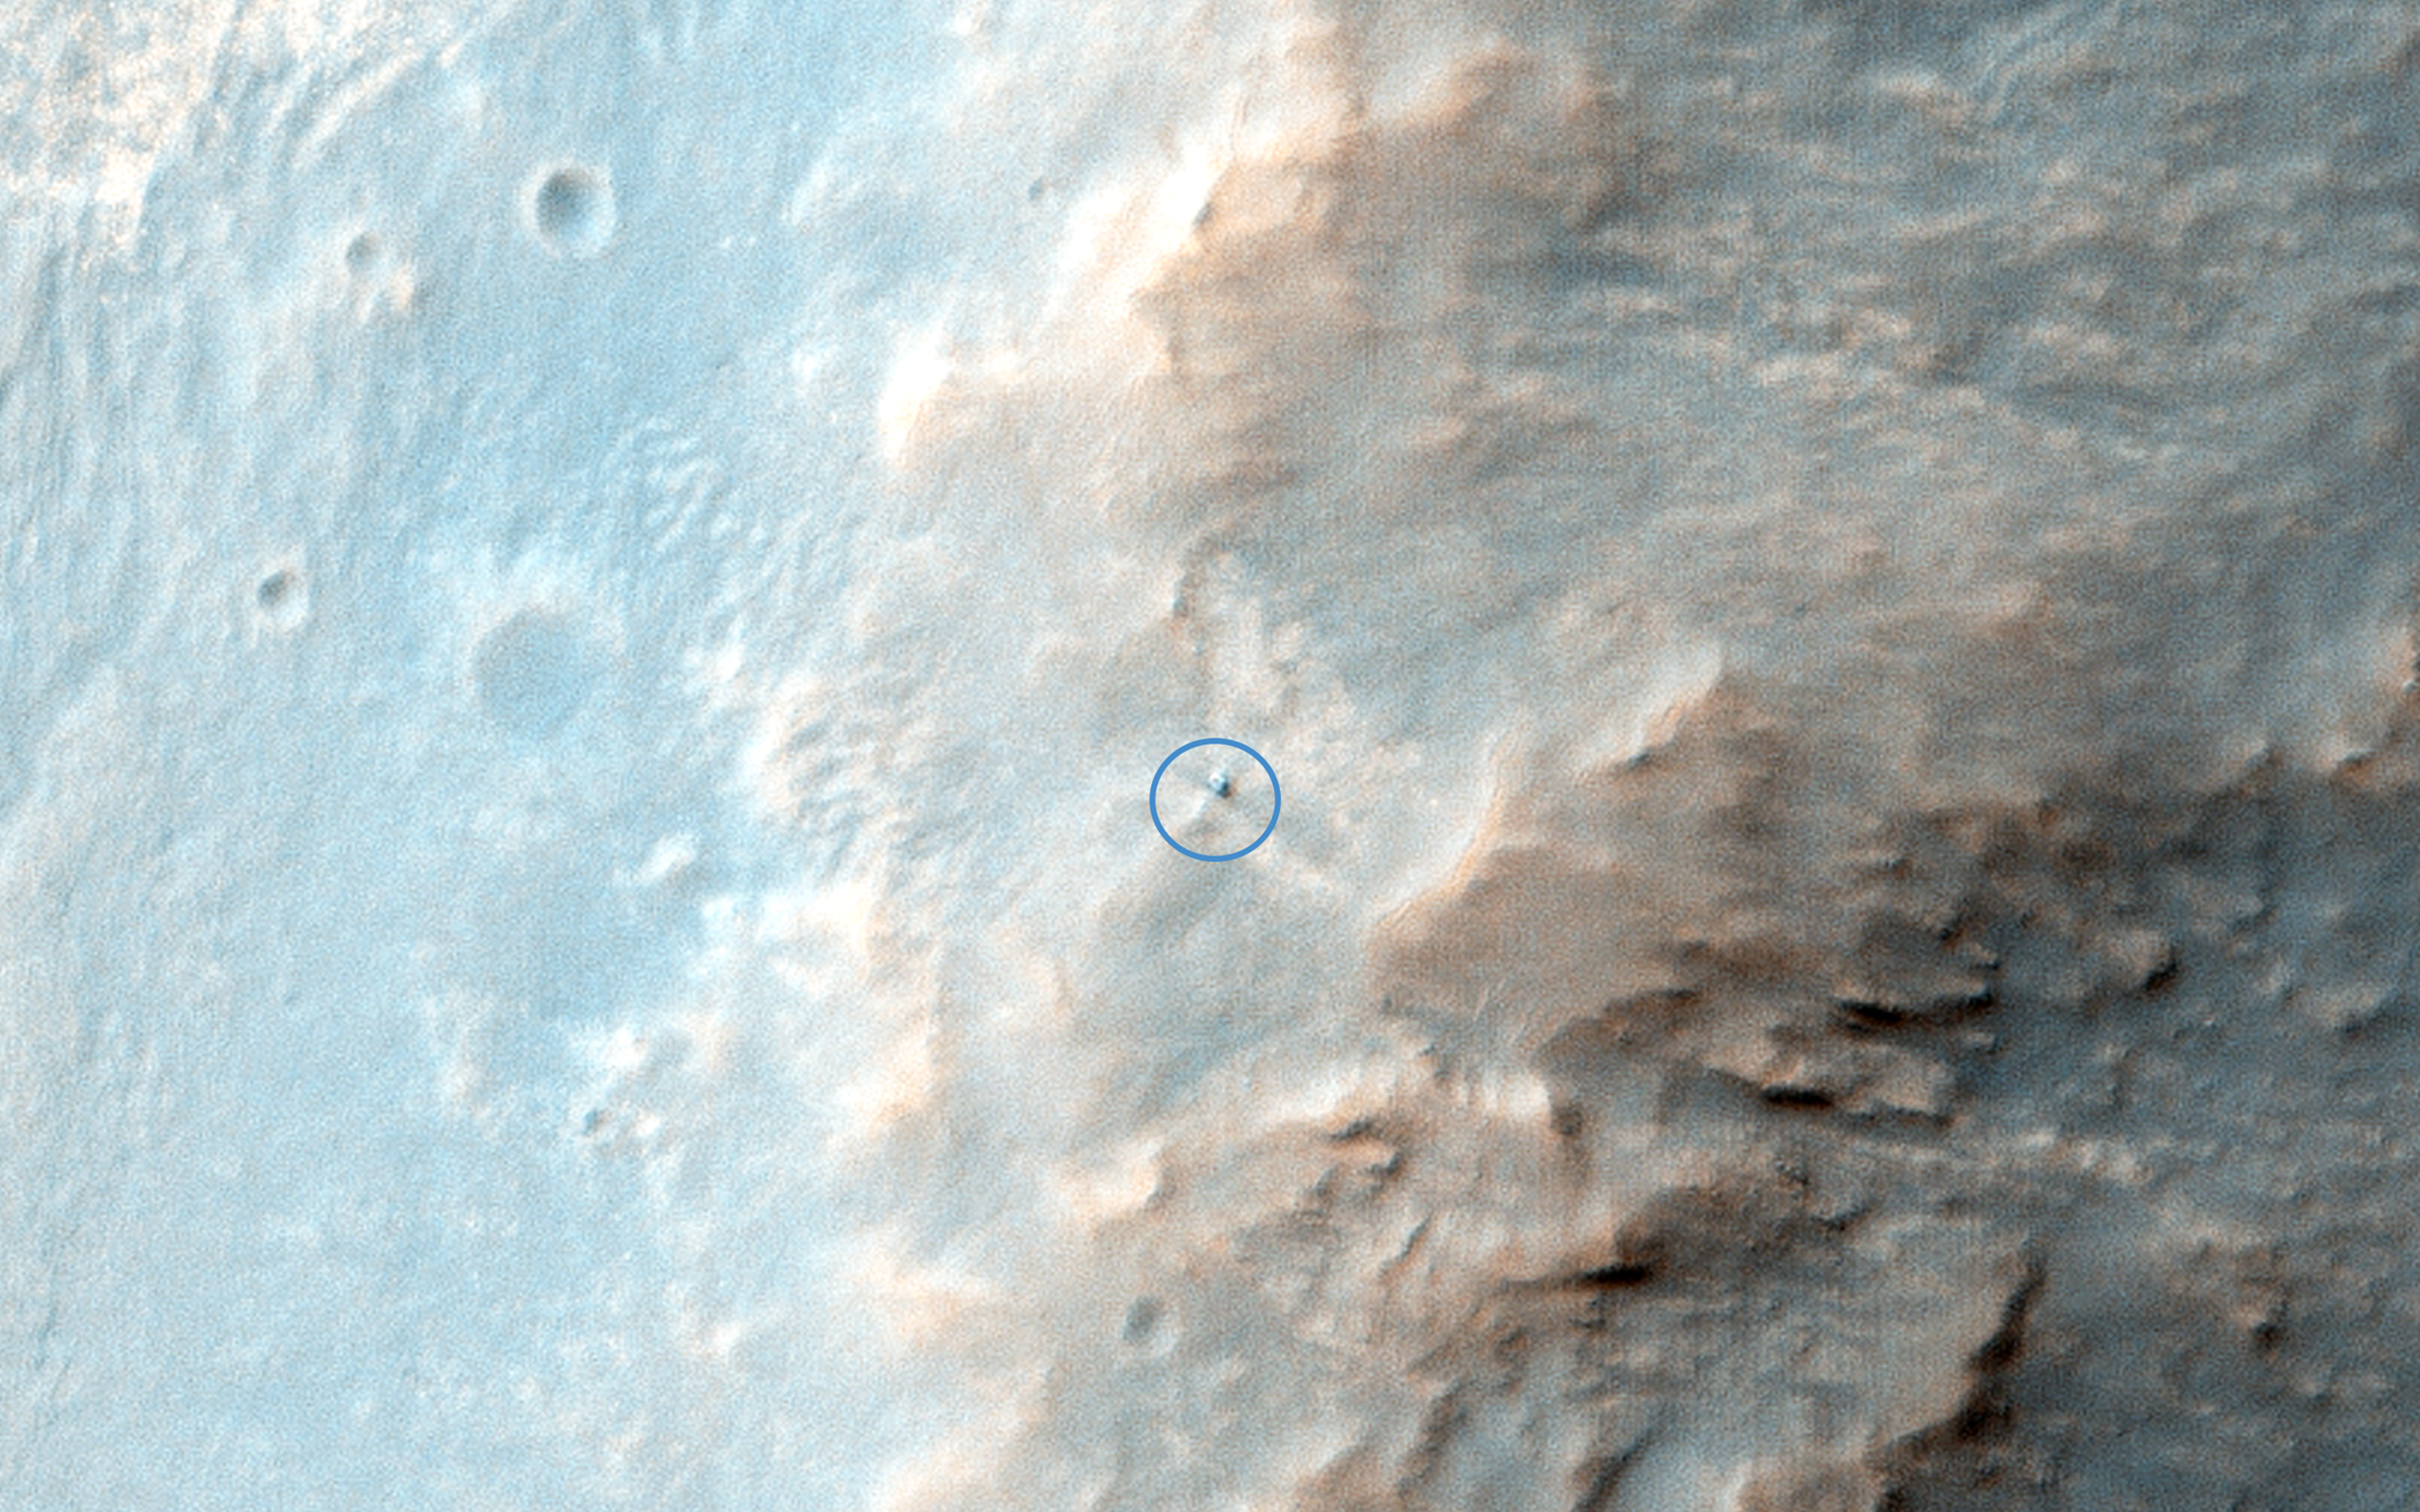

Opportunity Rover on Valentine’s Day 2014

This is the latest HiRISE image of Opportunity rover at Solander Point, where it spent a few weeks investigating Pinnacle rock (the “jelly donut”) that was flipped over by the rover wheel.

We planned this image when this “new” rock was first seen; one hypothesis was that a recent impact deposited the rock. We see no obvious signs of a very recent crater in our image, but a careful comparison to prior images might reveal subtle changes (besides the rover position).

Changes in this region of Mars might be most likely from the action of wind (there are active sand dunes on the floor of Endeavour Crater), but new impacts could occur anywhere. The rover is located in the exact center of the color cutout.

HiRISE is one of six instruments on NASA’s Mars Reconnaissance Orbiter. The University of Arizona, Tucson, operates the orbiter’s HiRISE camera, which was built by Ball Aerospace & Technologies Corp., Boulder, Colo. NASA’s Jet Propulsion Laboratory, a division of the California Institute of Technology in Pasadena, manages the Mars Reconnaissance Orbiter Project for the NASA Science Mission Directorate, Washington.

Credit: NASA/JPL-Caltech/Univ. of Arizona